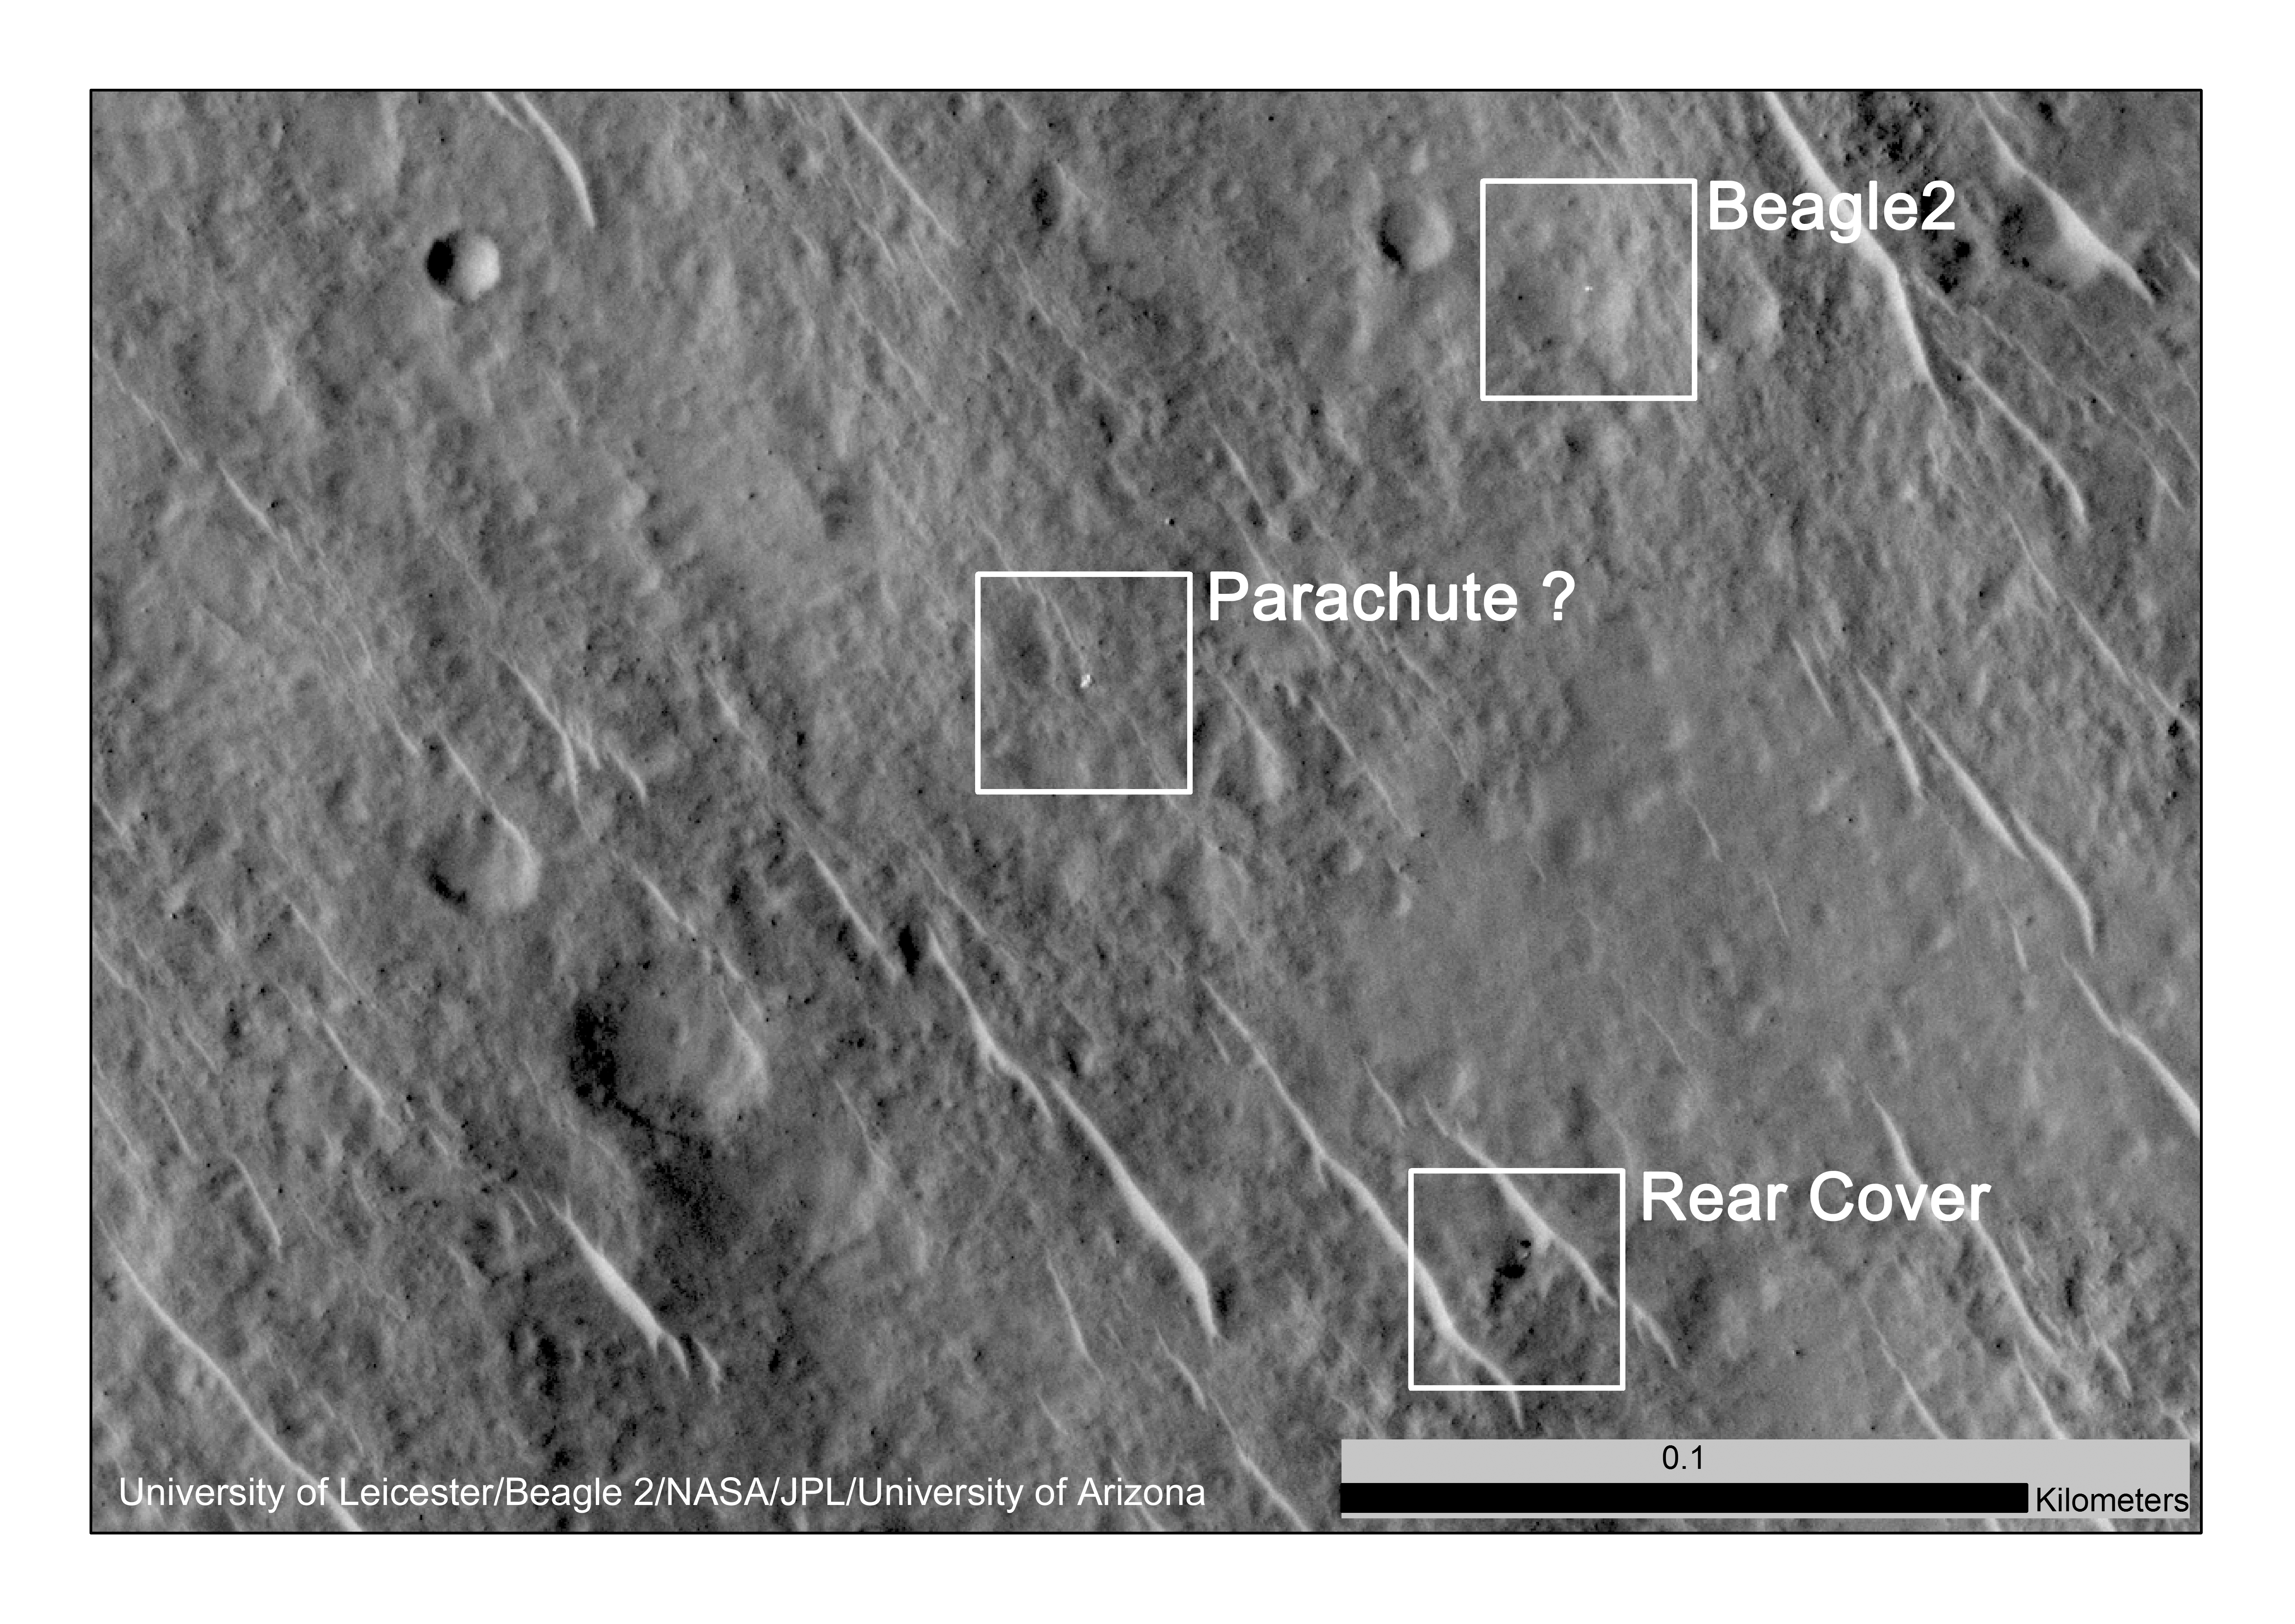

Components of Beagle 2 Flight System on Mars

This annotated image shows where features seen in a 2014 observation by NASA’s Mars Reconnaissance Orbiter have been interpreted as hardware from the Dec. 25, 2003, arrival at Mars of the United Kingdom’s Beagle 2 Lander.

Beagle 2 was released by the European Space Agency’s Mars Express orbiter but never heard from after its expected landing. Images from the High Resolution Imaging Science Experiment (HiRISE) camera on Mars Reconnaissance Orbiter have been interpreted as showing the Beagle 2 did make a soft landing and at least partially deployed its solar panels.

The 0.1-kilometer scale bar indicates a dimension of 328 feet. The location is approximately 11.5 degrees north latitude, 90.4 degrees east latitude.

The image is an excerpt from HiRISE observation ESP_037145_1915, taken June 29, 2014. Other image products from this observation are available at ESP_037145_1915.

The University of Arizona, Tucson, operates HiRISE, which was built by Ball Aerospace & Technologies Corp., Boulder, Colo. NASA’s Jet Propulsion Laboratory, a division of the California Institute of Technology in Pasadena, manages the Mars Reconnaissance Orbiter Project for NASA’s Science Mission Directorate, Washington.

Credit: NASA/JPL-Caltech/Univ. of Arizona/University of Leicester